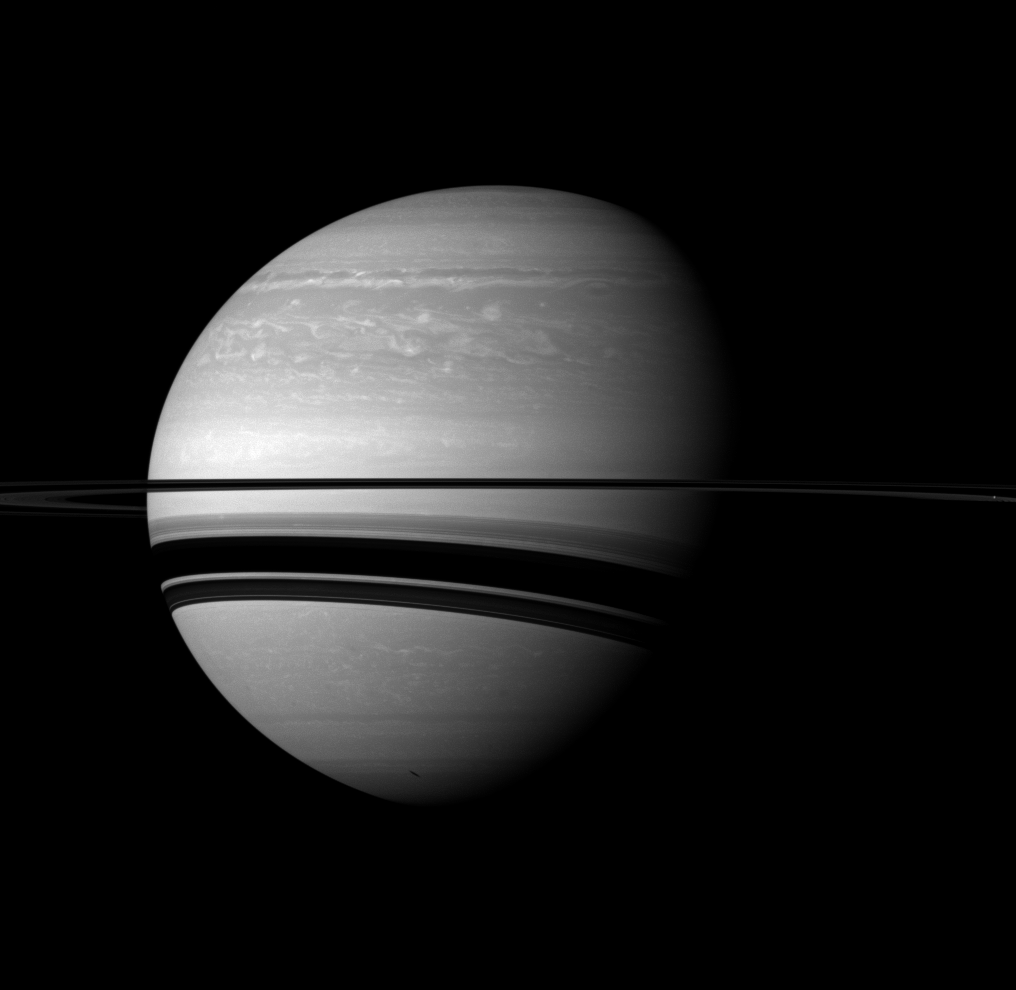

Shadows on a Giant

Saturn’s rings cast wide shadows on the planet, and the shadow of a moon also graces the gas giant in this scene from the Cassini spacecraft.

The moon Enceladus is not shown in this view, but it does cast a small, elongated shadow on the planet near the bottom of this view. The moon Mimas (246 miles, or 396 kilometers across) is visible as a bright dot on the far right of the image in the ring plane.

This view looks toward the southern, unilluminated side of the rings from about 2 degrees below the ringplane.

The image was taken with the Cassini spacecraft wide-angle camera on Jan. 14, 2012 using a spectral filter sensitive to wavelengths of near-infrared light centered at 752 nanometers. The view was acquired at a distance of approximately 1.7 million miles (2.8 million kilometers) from Saturn and at a Sun-Saturn-spacecraft, or phase, angle of 51 degrees. Image scale is 105 miles (170 kilometers) per pixel.

The Cassini-Huygens mission is a cooperative project of NASA, the European Space Agency and the Italian Space Agency. The Jet Propulsion Laboratory, a division of the California Institute of Technology in Pasadena, manages the mission for NASA’s Science Mission Directorate, Washington, D.C. The Cassini orbiter and its two onboard cameras were designed, developed and assembled at JPL. The imaging operations center is based at the Space Science Institute in Boulder, Colo.

Credit: NASA/JPL-Caltech/Space Science Institute